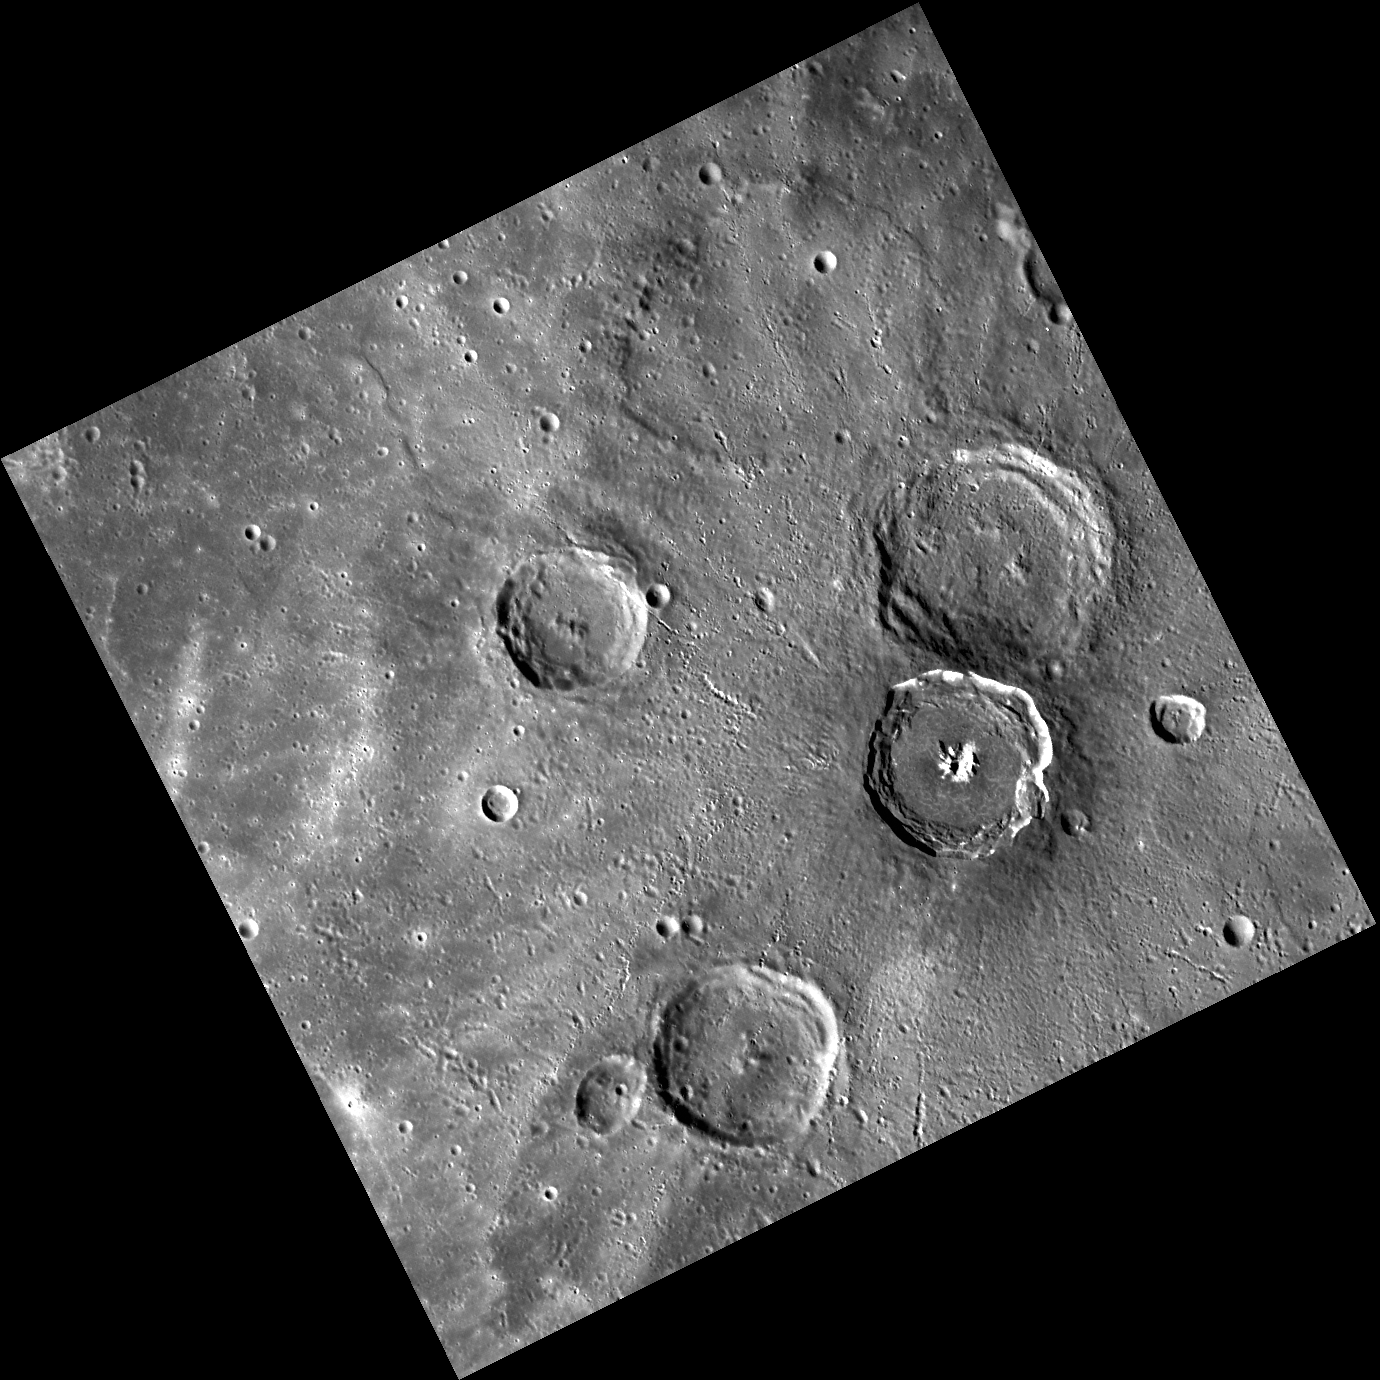

Wuthering Heights

This image contains four large impact craters of about the same size. Bronte, thought to be the oldest, is near the center of the right edge of the image and is about 68 km in diameter. The younger crater, Degas, with its sharp rim, formed just tangent to Bronte. Bronte is named for sisters and English novelists Charlotte (1816-1855), Emily (1818-1848), and Anne (1820-1849) and their brother Branwell (1817-1848) who was an author and painter.

This image was acquired as part of MDIS’s high-resolution surface morphology base map. The surface morphology base map will cover more than 90% of Mercury’s surface with an average resolution of 250 meters/pixel (0.16 miles/pixel or 820 feet/pixel). Images acquired for the surface morphology base map typically have off-vertical Sun angles (i.e., high incidence angles) and visible shadows so as to reveal clearly the topographic form of geologic features.

The MESSENGER spacecraft is the first ever to orbit the planet Mercury, and the spacecraft’s seven scientific instruments and radio science investigation are unraveling the history and evolution of the Solar System’s innermost planet. Visit the Why Mercury? section of this website to learn more about the key science questions that the MESSENGER mission is addressing. During the one-year primary mission, MDIS is scheduled to acquire more than 75,000 images in support of MESSENGER’s science goals.

Date acquired: June 21, 2011
Image Mission Elapsed Time (MET): 217141631
Image ID: 407187
Instrument: Wide Angle Camera (WAC) of the Mercury Dual Imaging System (MDIS)
WAC filter: 7 (748 nanometers)
Center Latitude: 37.60°
Center Longitude: 230.5° E
Resolution: 280 meters/pixel
Scale: The edges of the image are about 280 km (174 mi.) long.
Incidence Angle: 60.3°
Emission Angle: 0.4°
Phase Angle: 60.0°

These images are from MESSENGER, a NASA Discovery mission to conduct the first orbital study of the innermost planet, Mercury. For information regarding the use of images, see the MESSENGER image use policy.

Credit: NASA/Johns Hopkins University Applied Physics Laboratory/Carnegie Institution of Washington